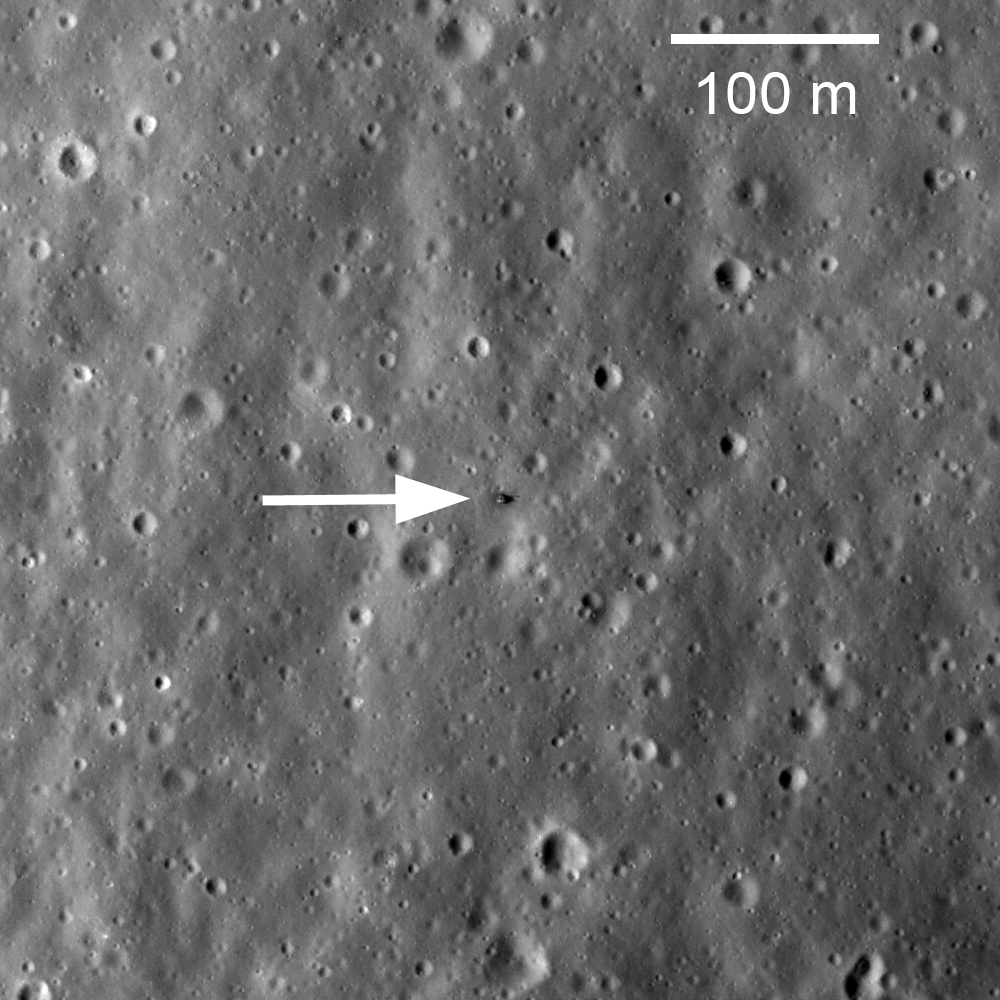

Soviet Union Lunar Sample Return Missions

On February 21, 1972, Luna 20 soft landed in the rugged highlands between Mare Fecunditatis and Mare Crisium. The next day a sample return capsule blasted off carrying 55 grams of lunar soil. The Luna 20 descent stage still sits silently on the Moon, clearly visible in this LROC NAC image M119482862RE.

NASA’s Goddard Space Flight Center built and manages the mission for the Exploration Systems Mission Directorate at NASA Headquarters in Washington. The Lunar Reconnaissance Orbiter Camera was designed to acquire data for landing site certification and to conduct polar illumination studies and global mapping. Operated by Arizona State University, LROC consists of a pair of narrow-angle cameras (NAC) and a single wide-angle camera (WAC). The mission is expected to return over 70 terabytes of image data.

Credit: NASA/GSFC/Arizona State University